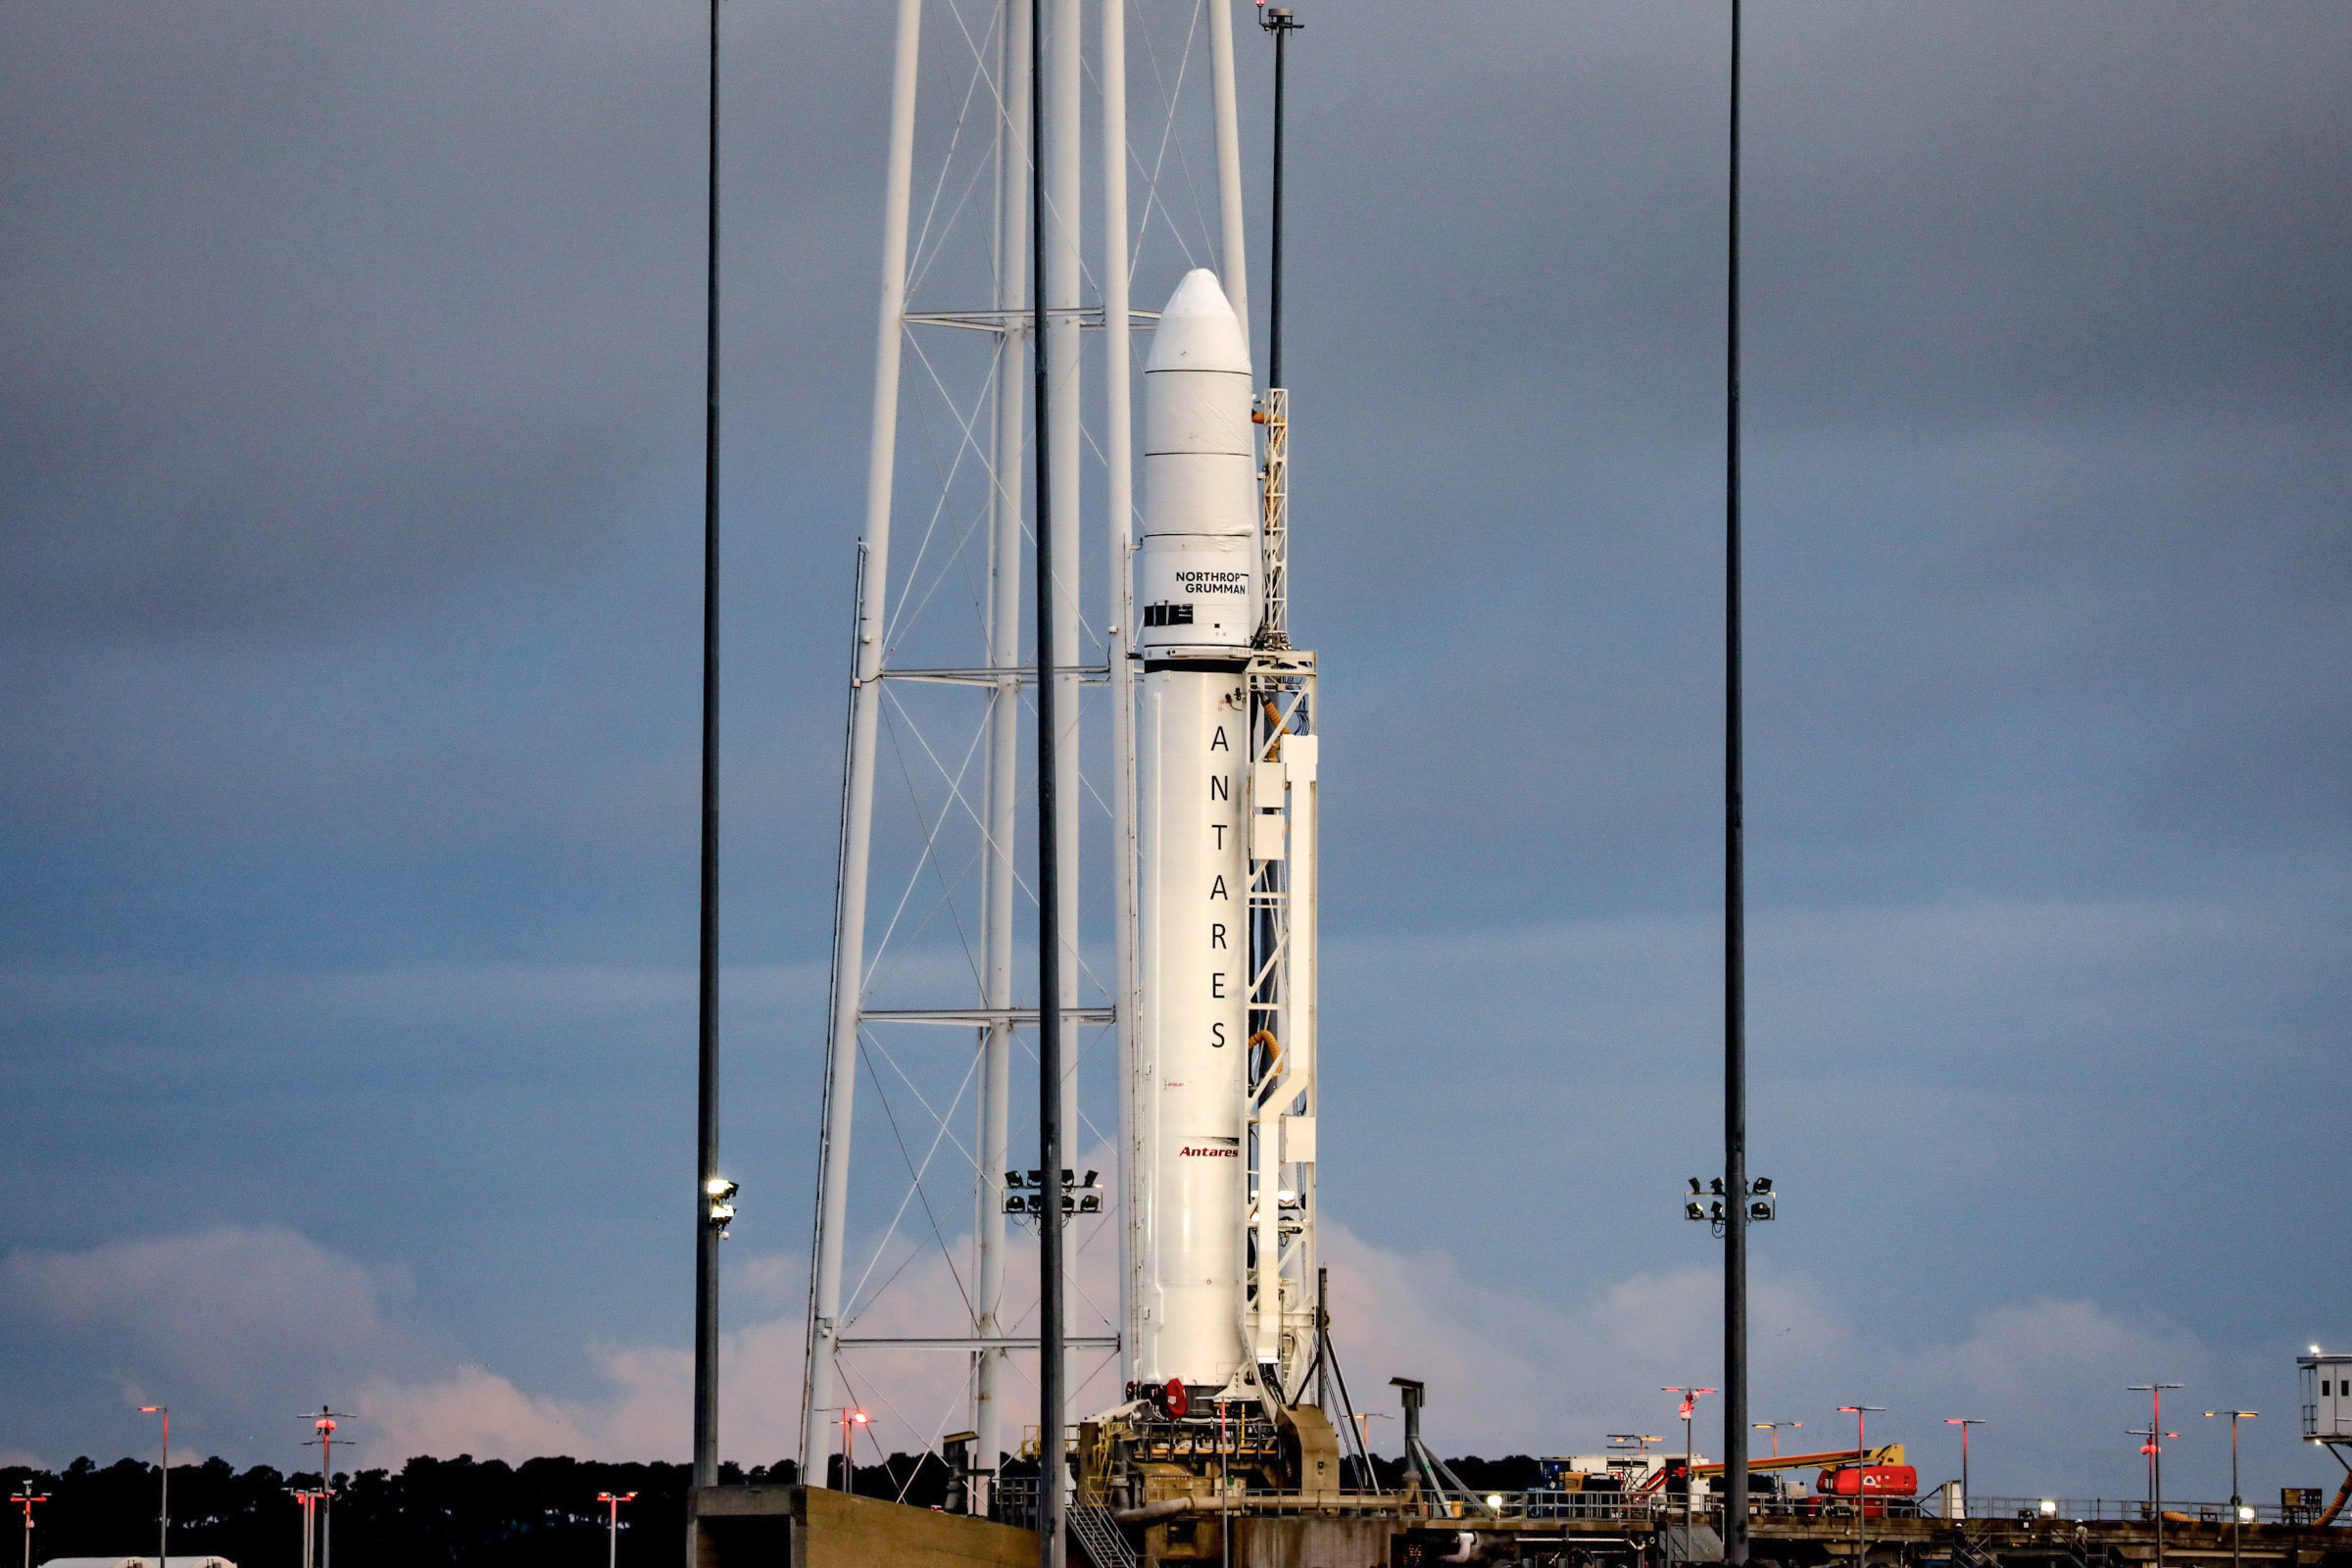

A Northrop Grumman Antares rocket carrying a Cygnus resupply spacecraft is seen at sunrise on the Mid-Atlantic Regional Spaceport’s Pad-0A, Aug. 7, 2021, at NASA's Wallops Flight Facility in Virginia. Northrop Grumman’s 16th contracted cargo resupply mission with NASA to the International Space Station will deliver nearly 8,200 pounds of science and research, crew supplies and vehicle hardware to the orbital laboratory and its crew. Northrop Grumman named the NG CRS-16 Cygnus spacecraft after NASA astronaut Ellison Onizuka, in honor of his prominence as the first Asian American astronaut. Onizuka was hired in 1978 in the first class of diverse astronauts, and his first spaceflight was aboard space shuttle Discovery in January 1985 for STS-51-C. He lost his life aboard the space shuttle Challenger in 1986. Launch is scheduled for 5:56 p.m. EDT, Tuesday, Aug. 10, 2021.

Credit: NASA/Terry Zaperach